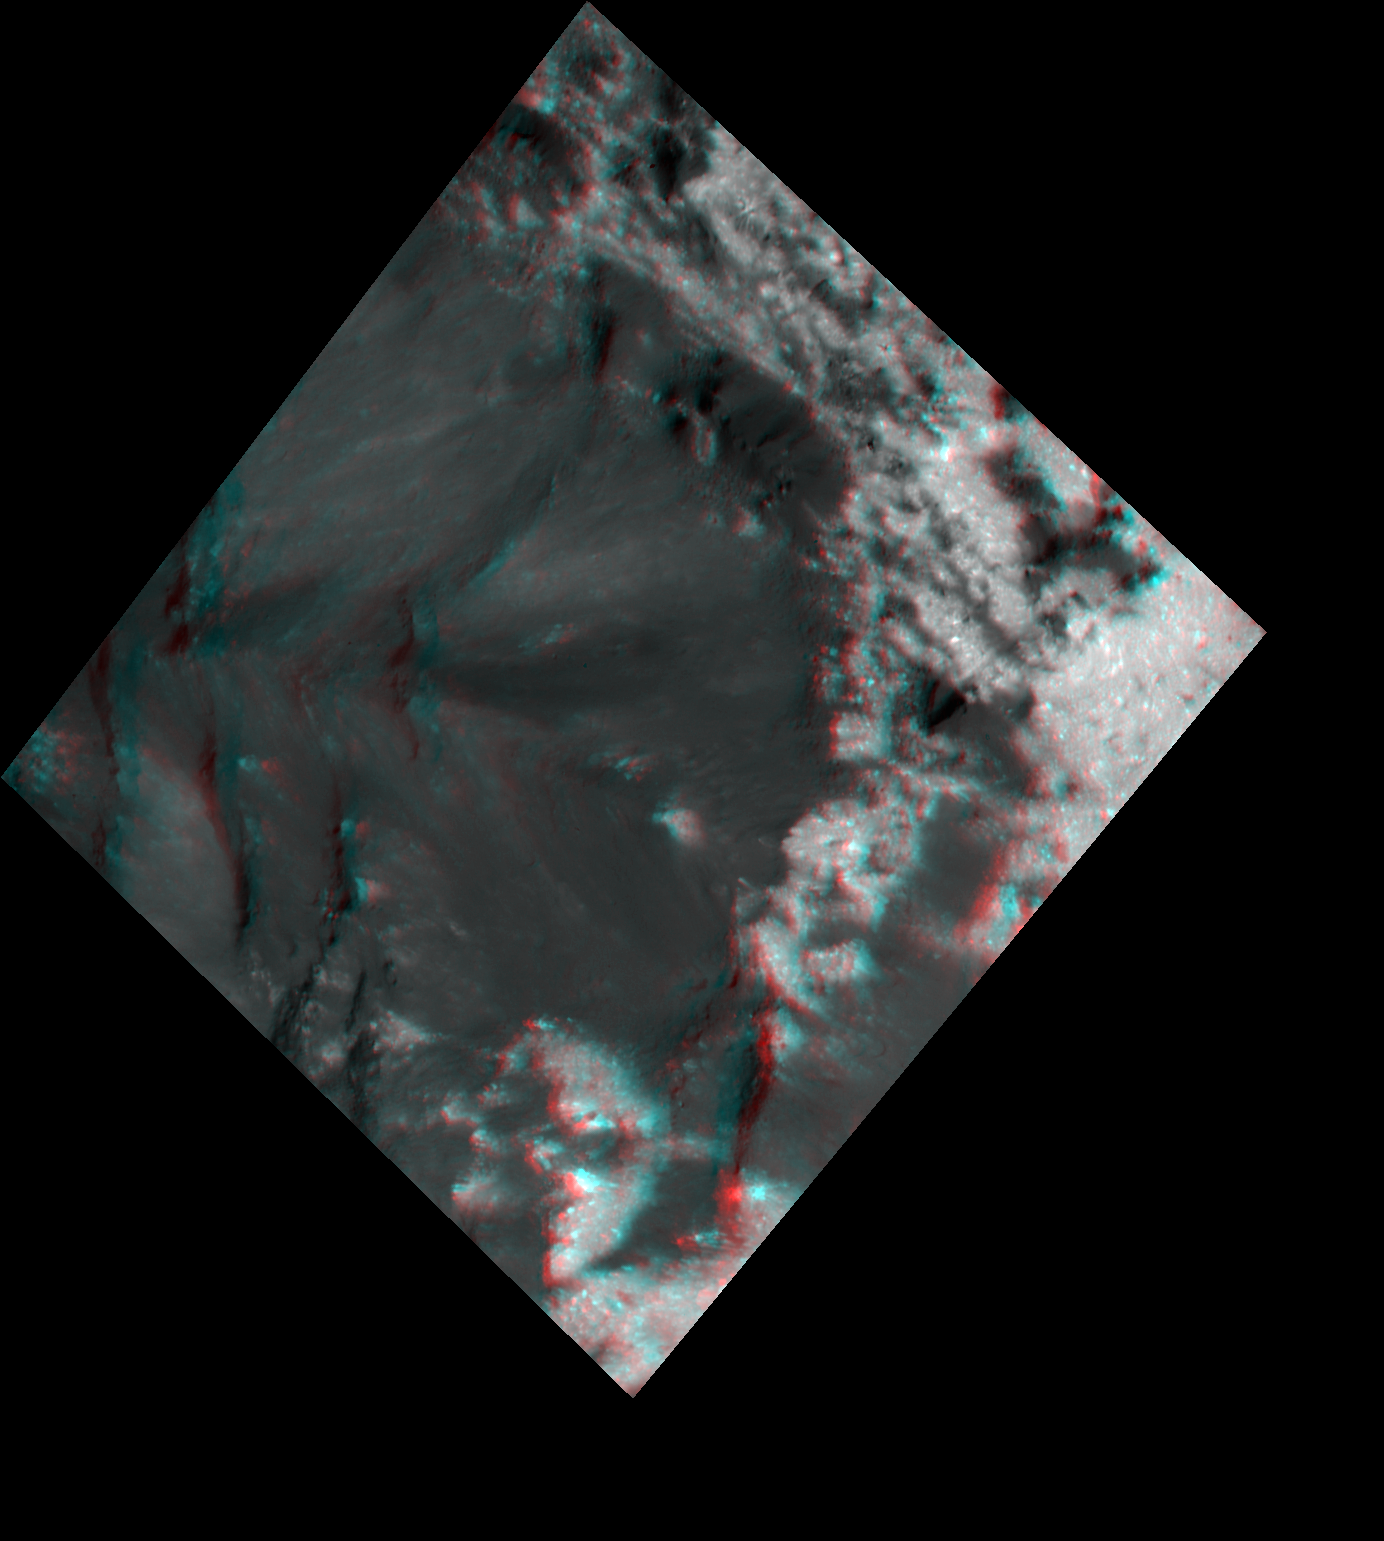

Bright and Dark Pattern on Occator Crater’s Floor (3-D)

Scientists created this stereo view, called an anaglyph, with two images of the same part of Ceres’s surface taken by Dawn on different orbits and from different viewing angles. The images were artificially colored and combined so that when viewed through glasses with a red filter on the left and blue on the right, they provide a 3-D view.

The images used in this anaglyph were obtained by NASA’s Dawn spacecraft from an altitude of about 21 miles (34 kilometers).

The center of this picture is located at about 20.4 degrees north latitude and 239.9 degrees east longitude.

Dawn’s mission is managed by JPL for NASA’s Science Mission Directorate in Washington. Dawn is a project of the directorates Discovery Program, managed by NASA’s Marshall Space Flight Center in Huntsville, Alabama. JPL is responsible for overall Dawn mission science. Orbital ATK Inc., in Dulles, Virginia, designed and built the spacecraft. The German Aerospace Center, Max Planck Institute for Solar System Research, Italian Space Agency and Italian National Astrophysical Institute are international partners on the mission team.

Credit: NASA/JPL-Caltech/UCLA/MPS/DLR/IDA/USRA-Lunar Planetary Institute